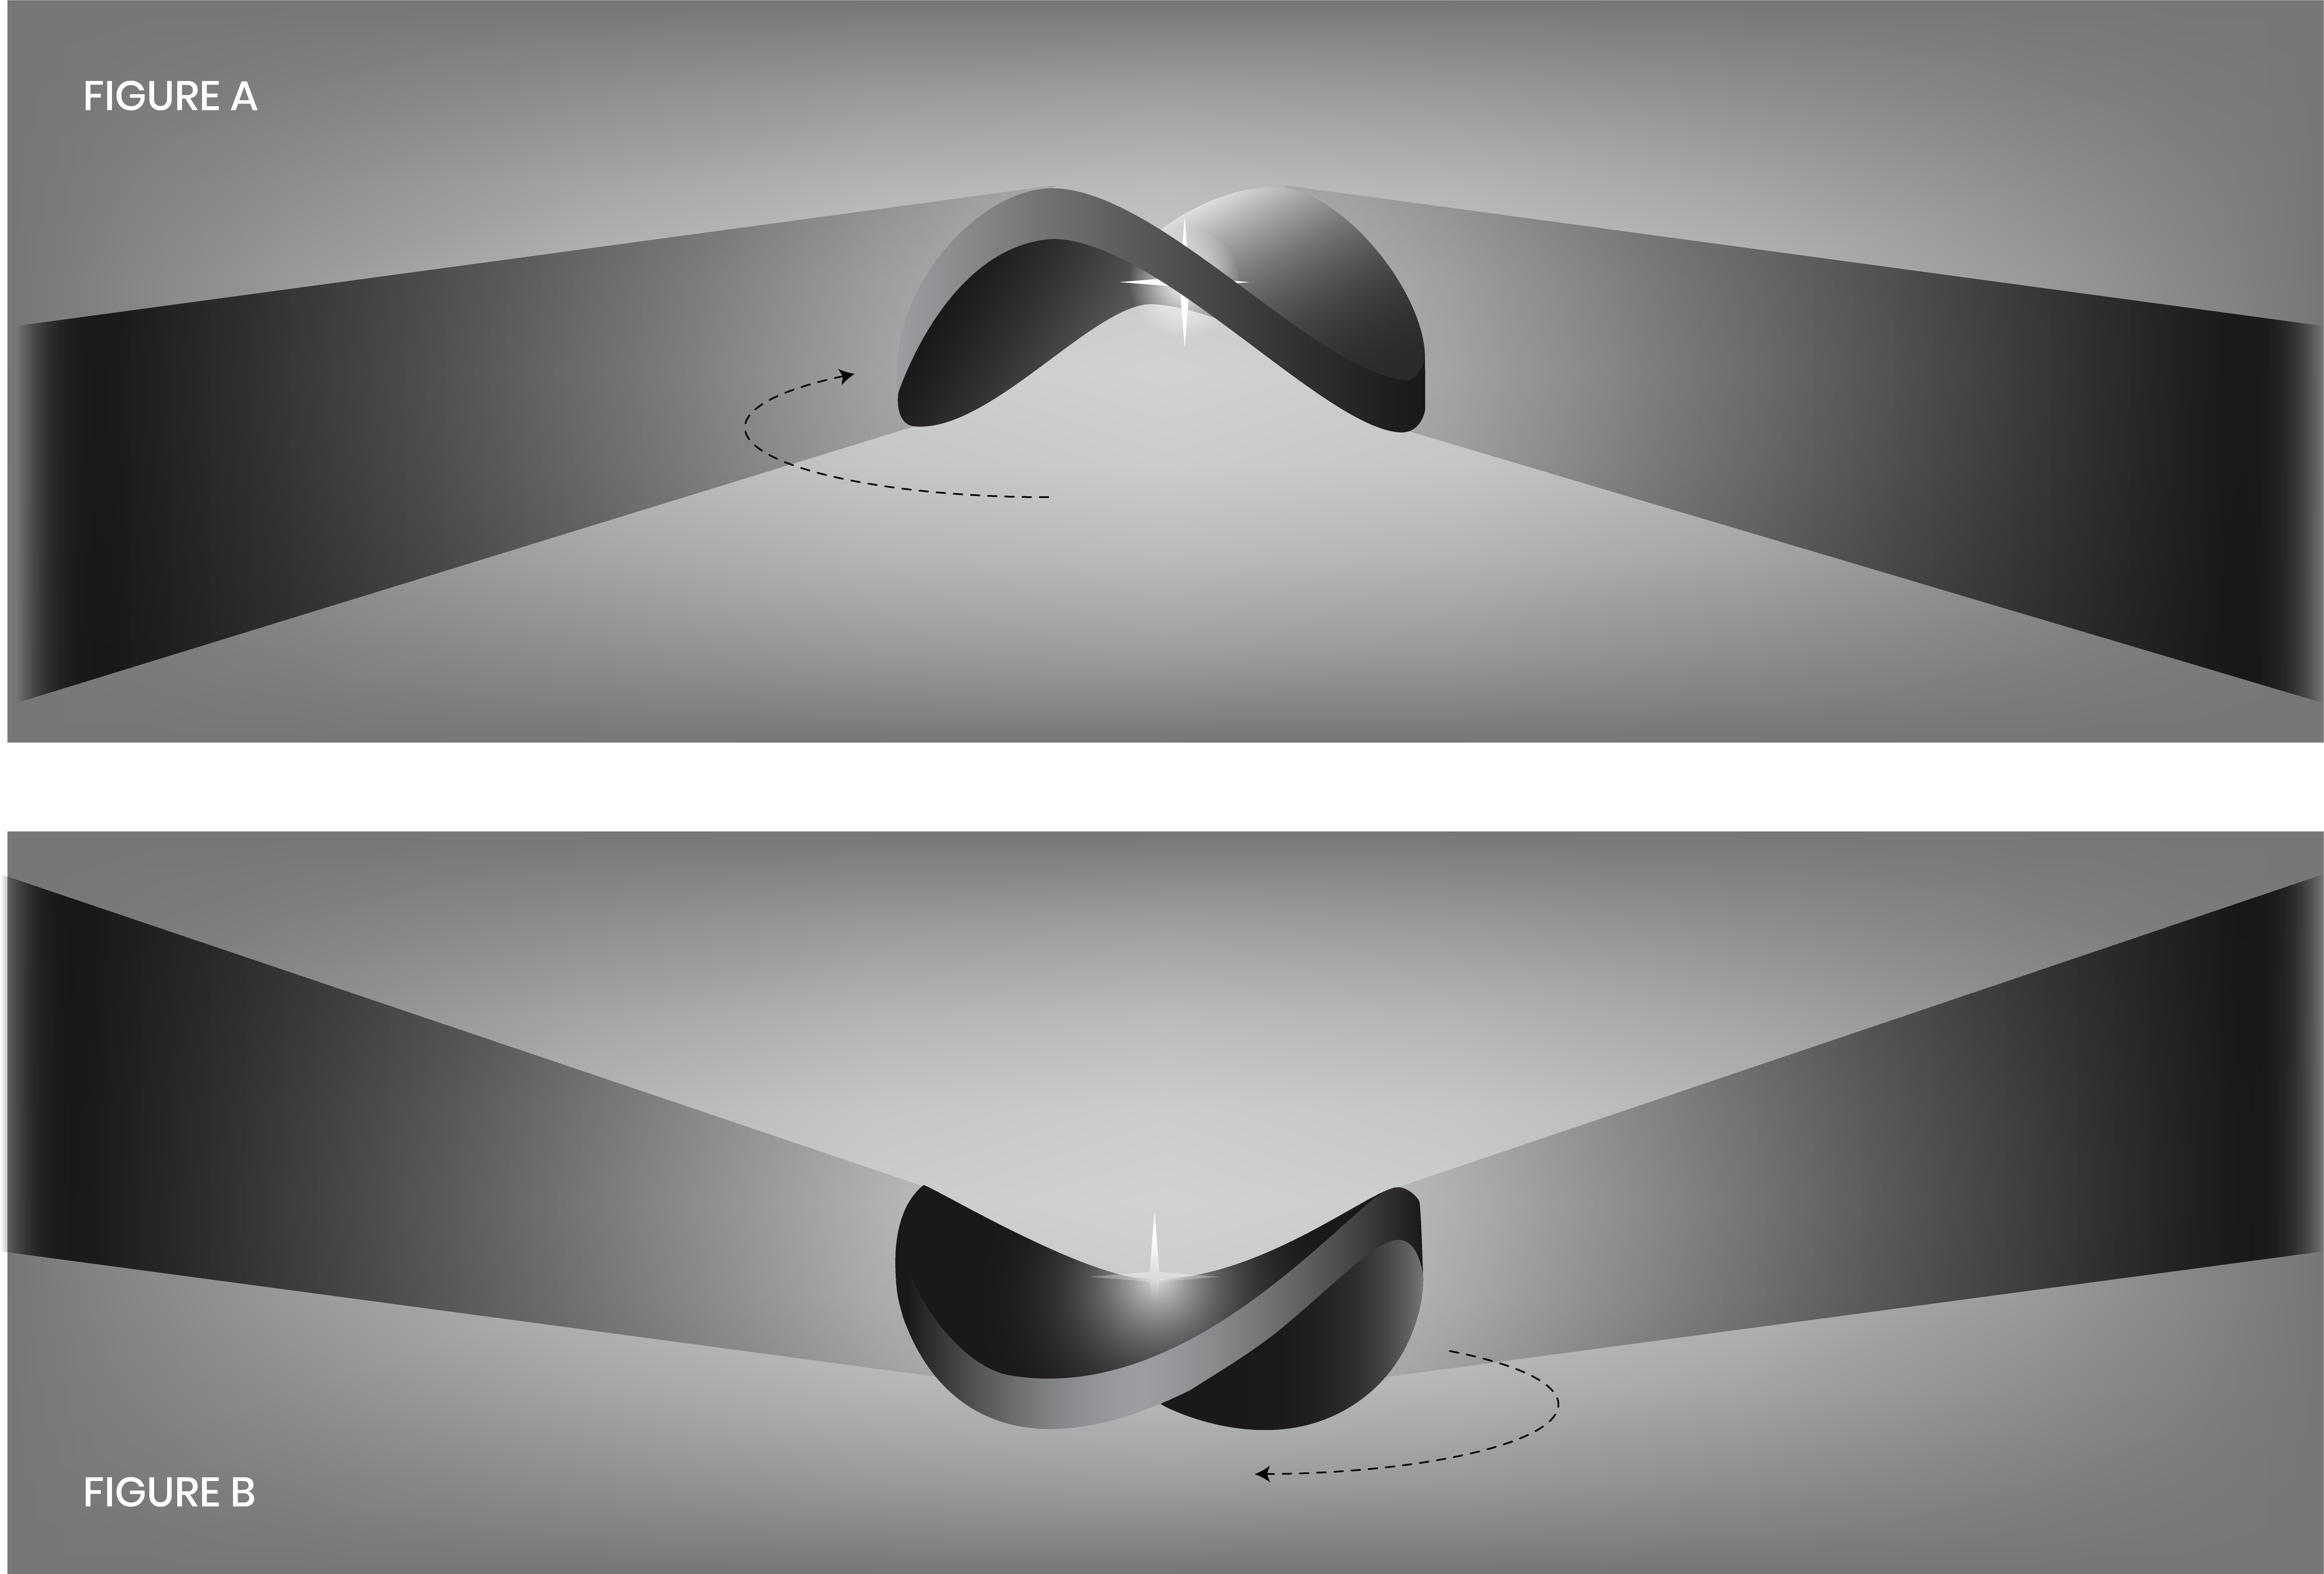

Bat Shadow Schematic

This illustration shows a fledgling star surrounded by a warped, saddle-shaped disk with two peaks and two dips. A planet embedded in the disk, inclined to the disk's plane, may be causing the warping. As the disk rotates around the young star, it is thought to block the light from that star and cast a varying, flapping shadow on a distant cloud.

Credit: NASA, ESA, and A. James and G. Bacon (STScI)